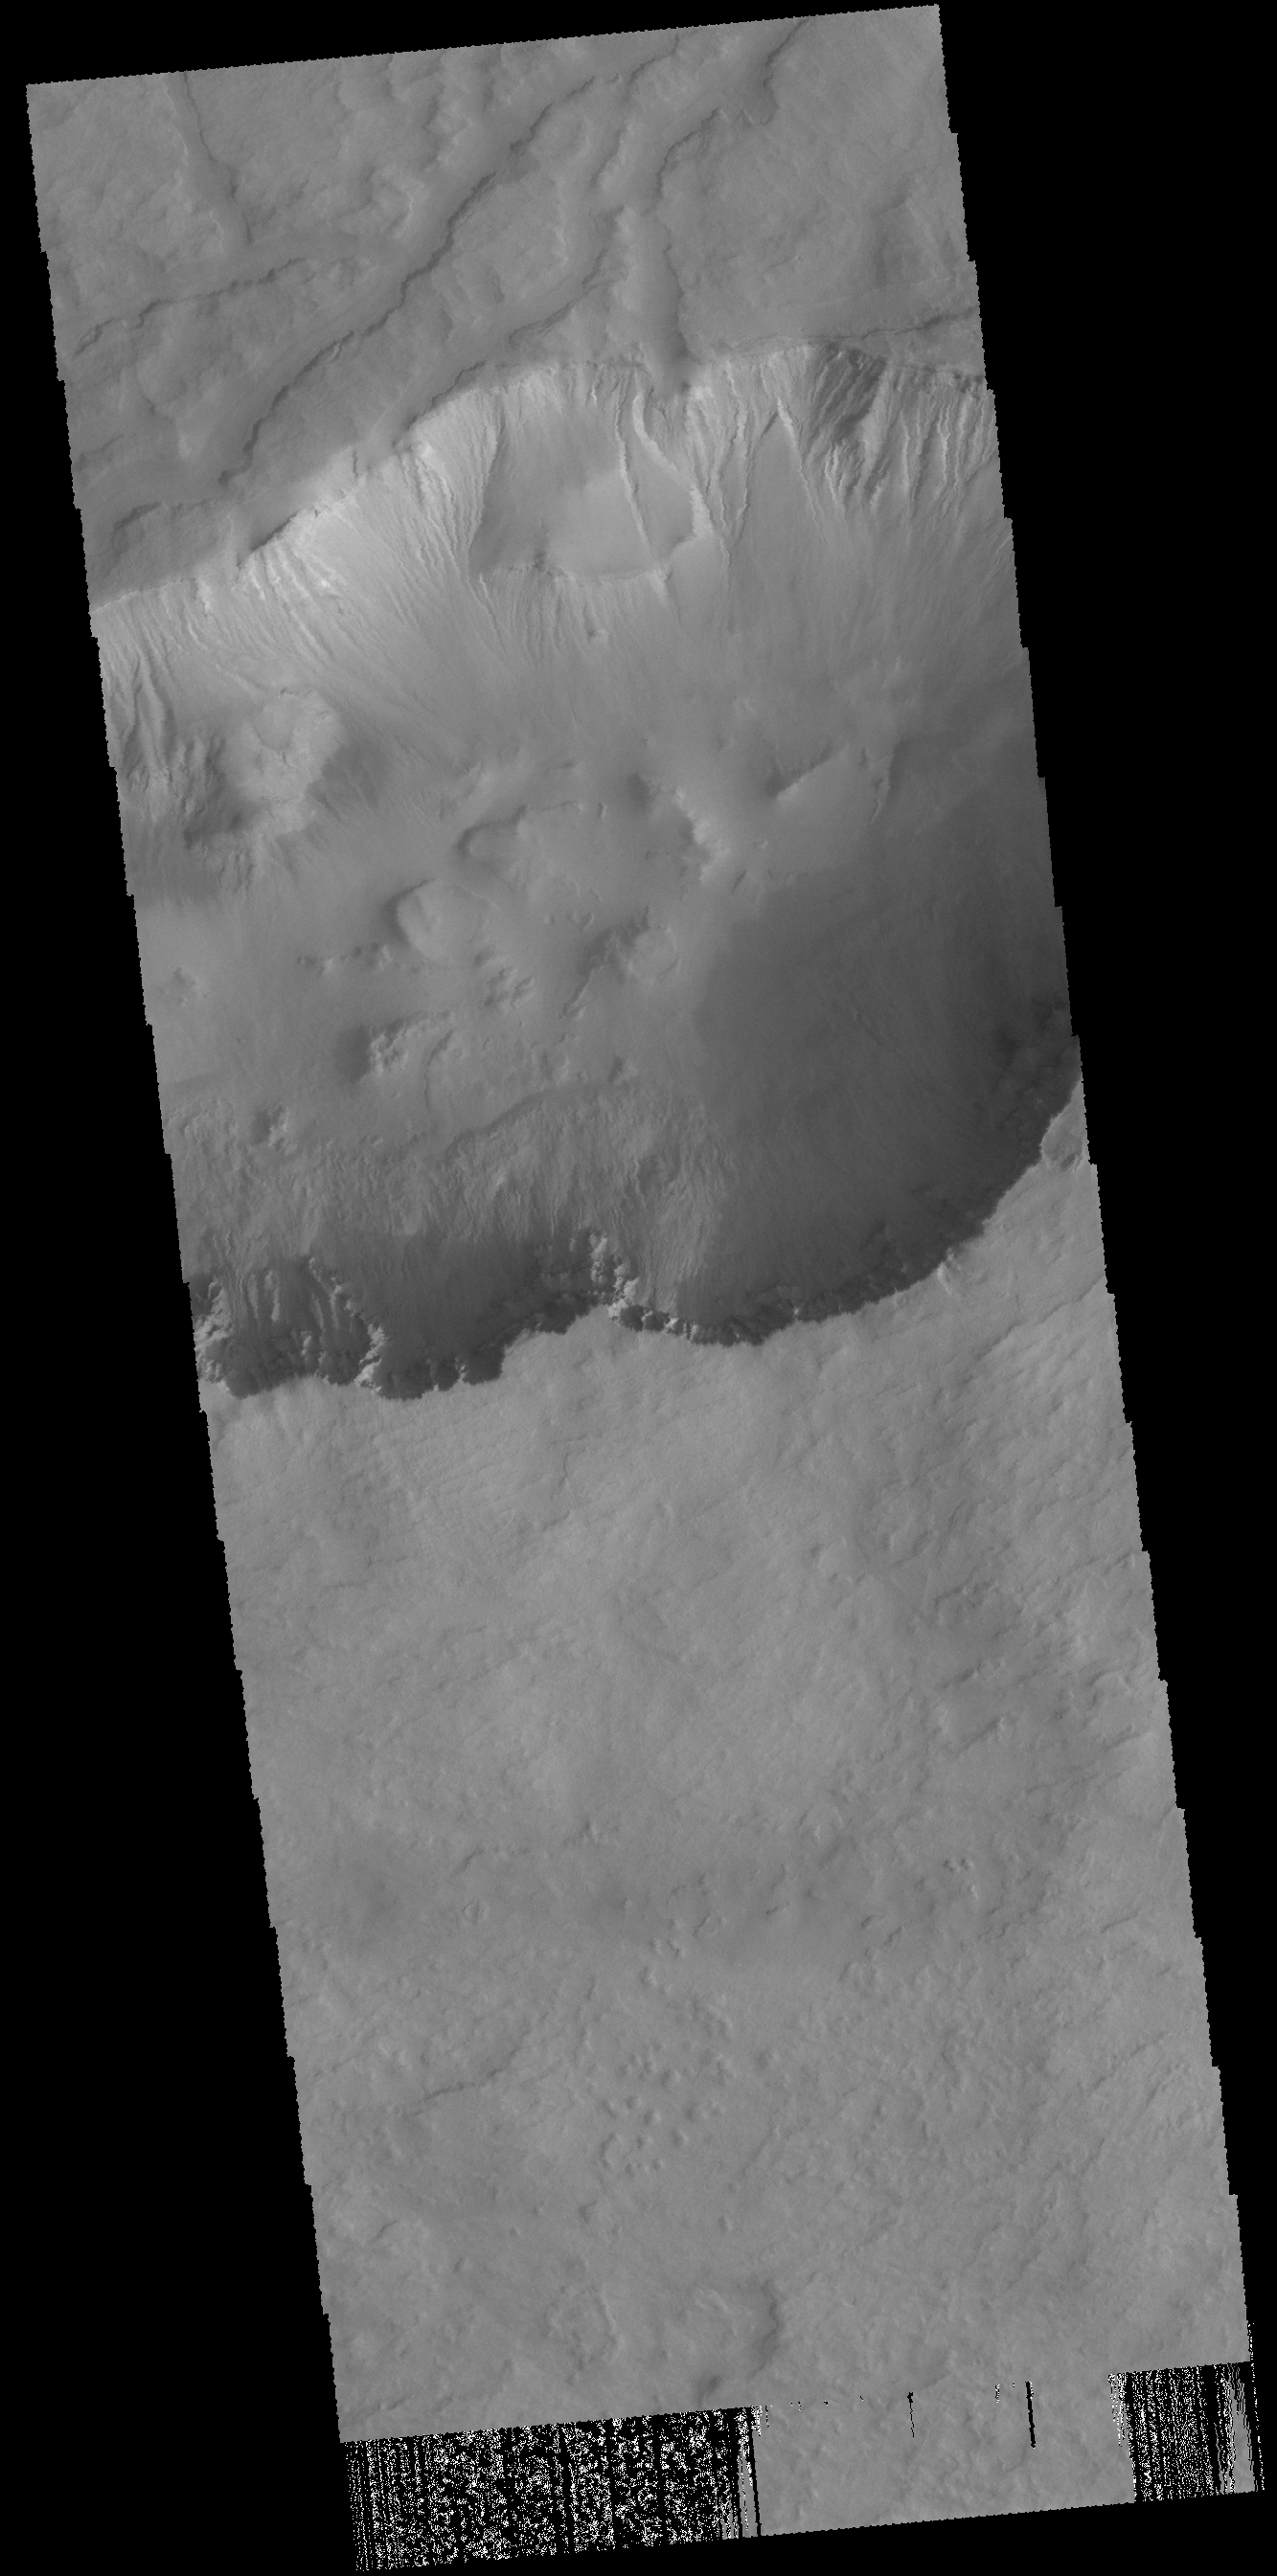

Asimov Crater

Numerous gullies are visible in this VIS image of Asimov Crater.

Credit: NASA/JPL-Caltech/ASU